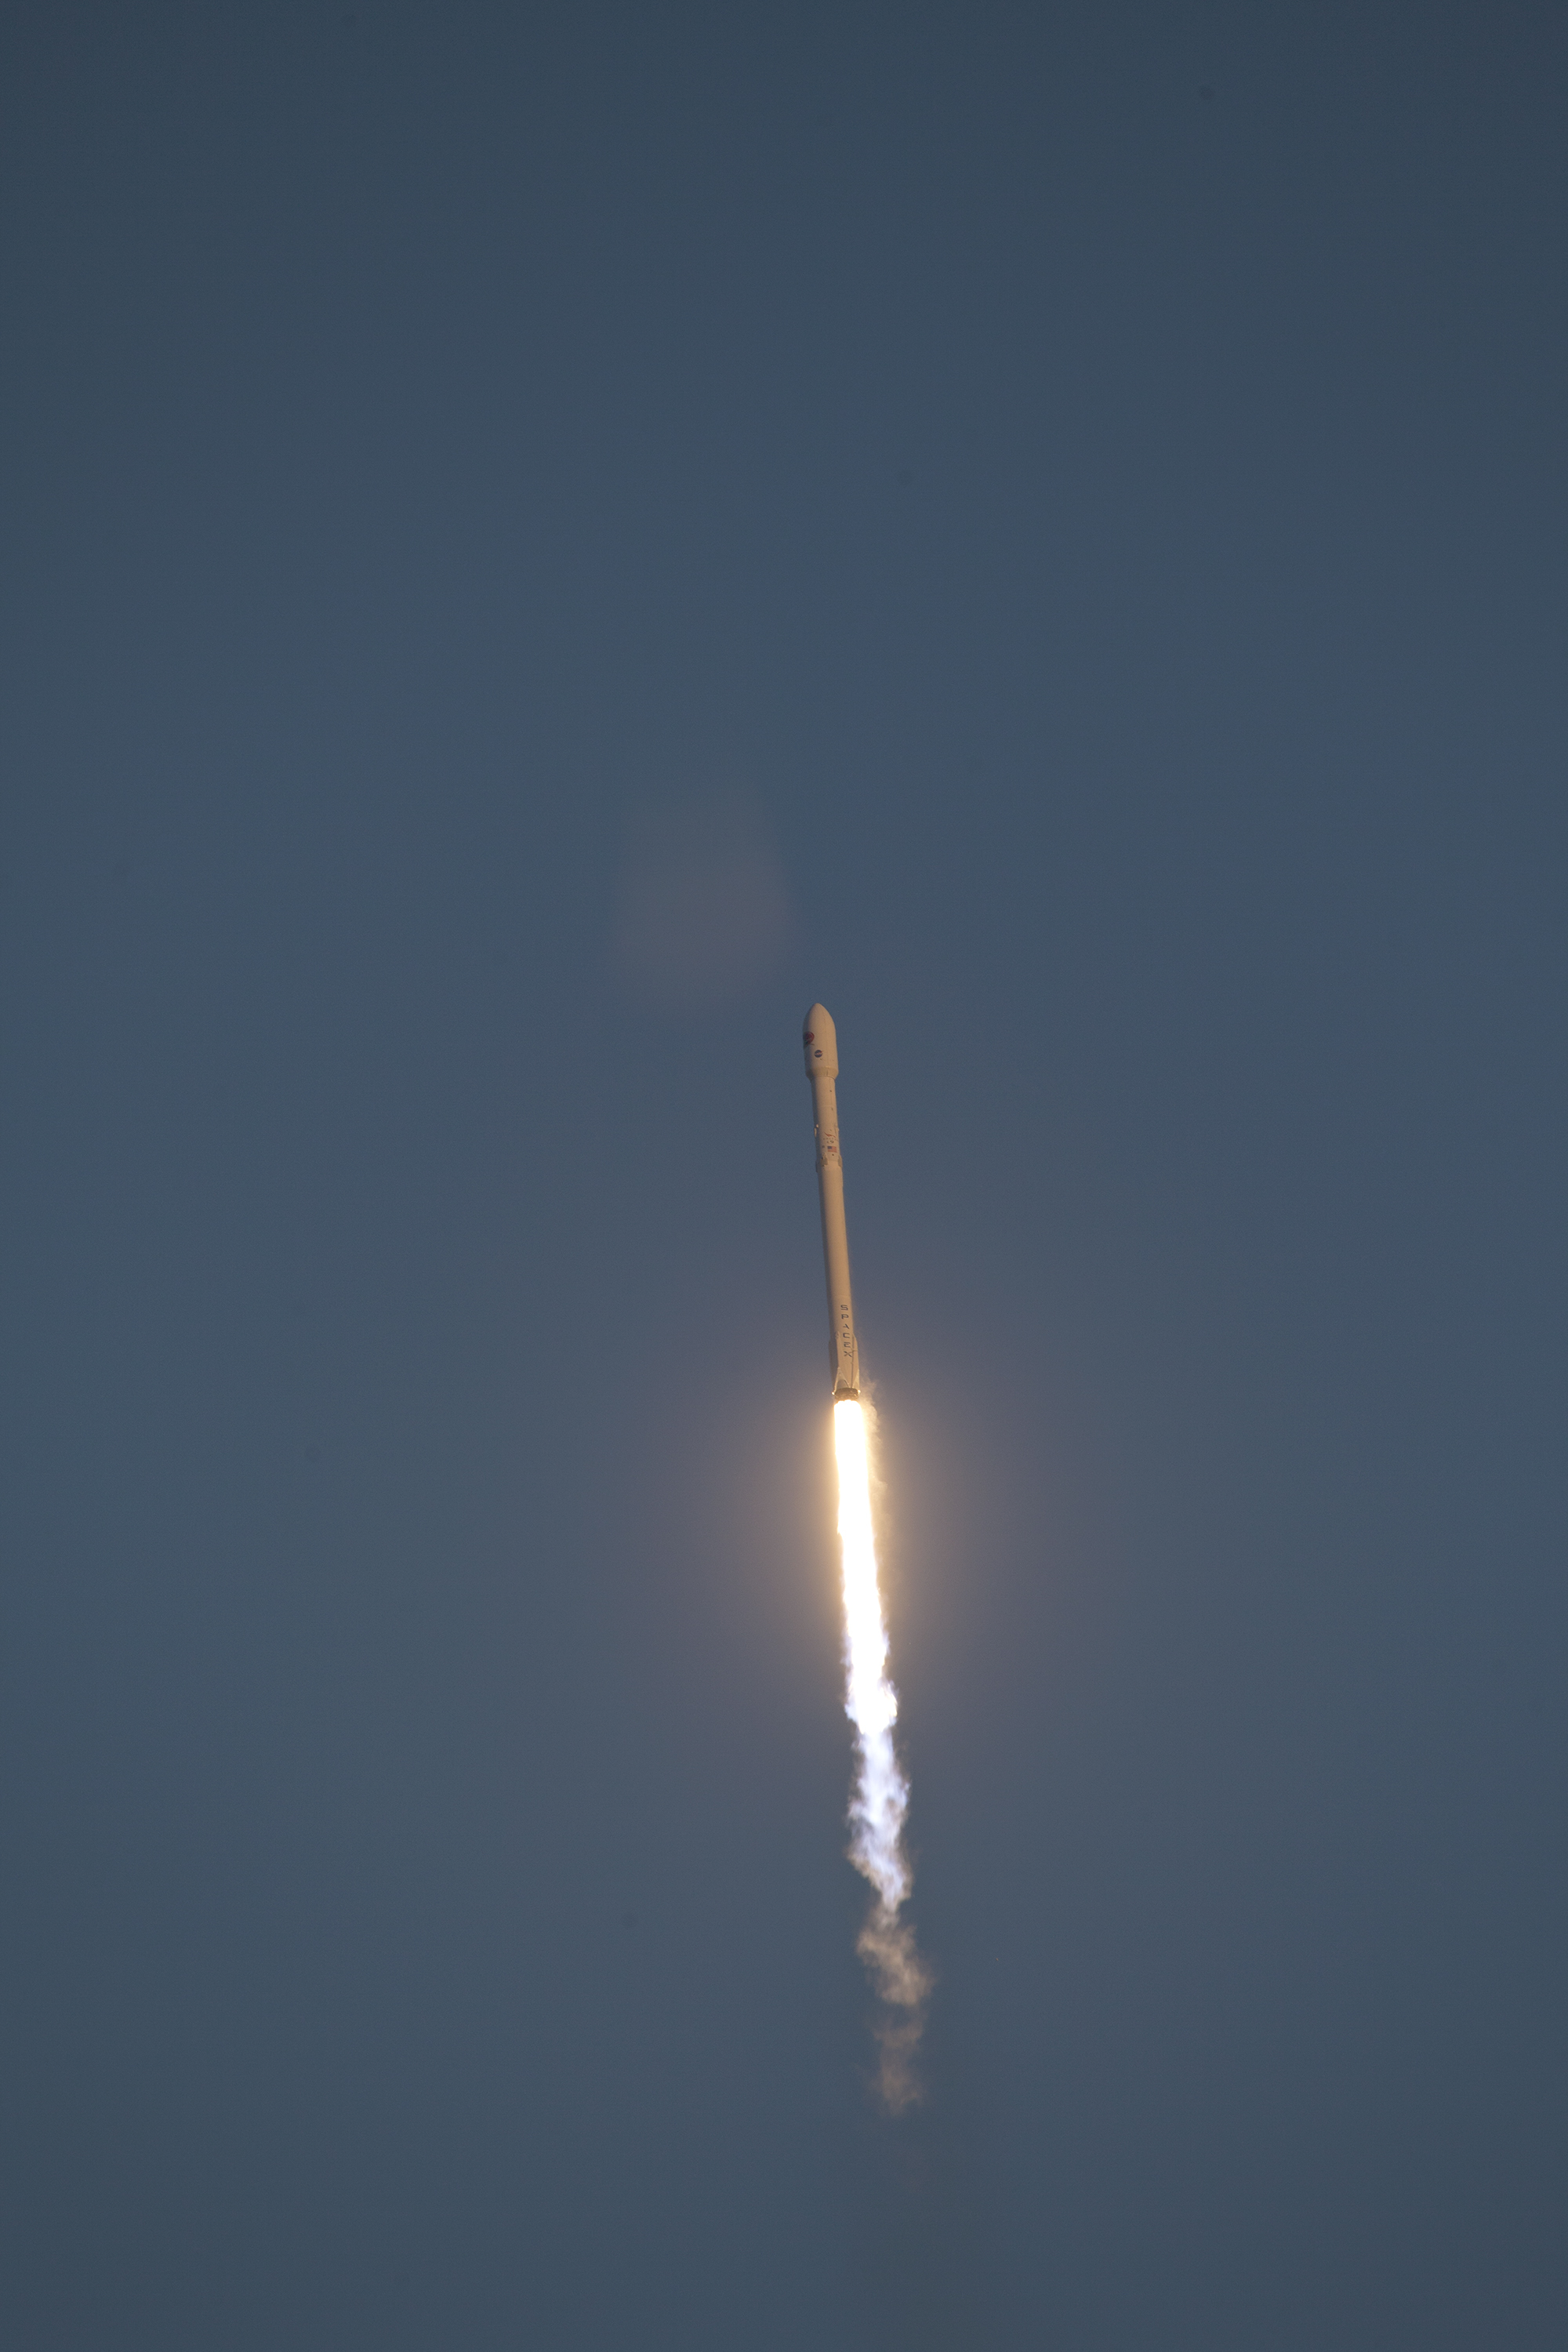

Deep Space Climate Observatory (DSCOVR) lifted off from Cape Canaveral

KSC-2015-1342 (02/11/2015) --- Backdropped by a bright blue sky, the SpaceX Falcon 9 rocket carrying NOAA’s Deep Space Climate Observatory spacecraft, or DSCOVR, soars away from Space Launch Complex 40 at Cape Canaveral Air Force Station in Florida. Liftoff occurred at 6:03 p.m. EST. DSCOVR is a partnership between NOAA, NASA and the U.S. Air Force, and will maintain the nation's real-time solar wind monitoring capabilities.

Credit: NASA/Ben Smegelsky